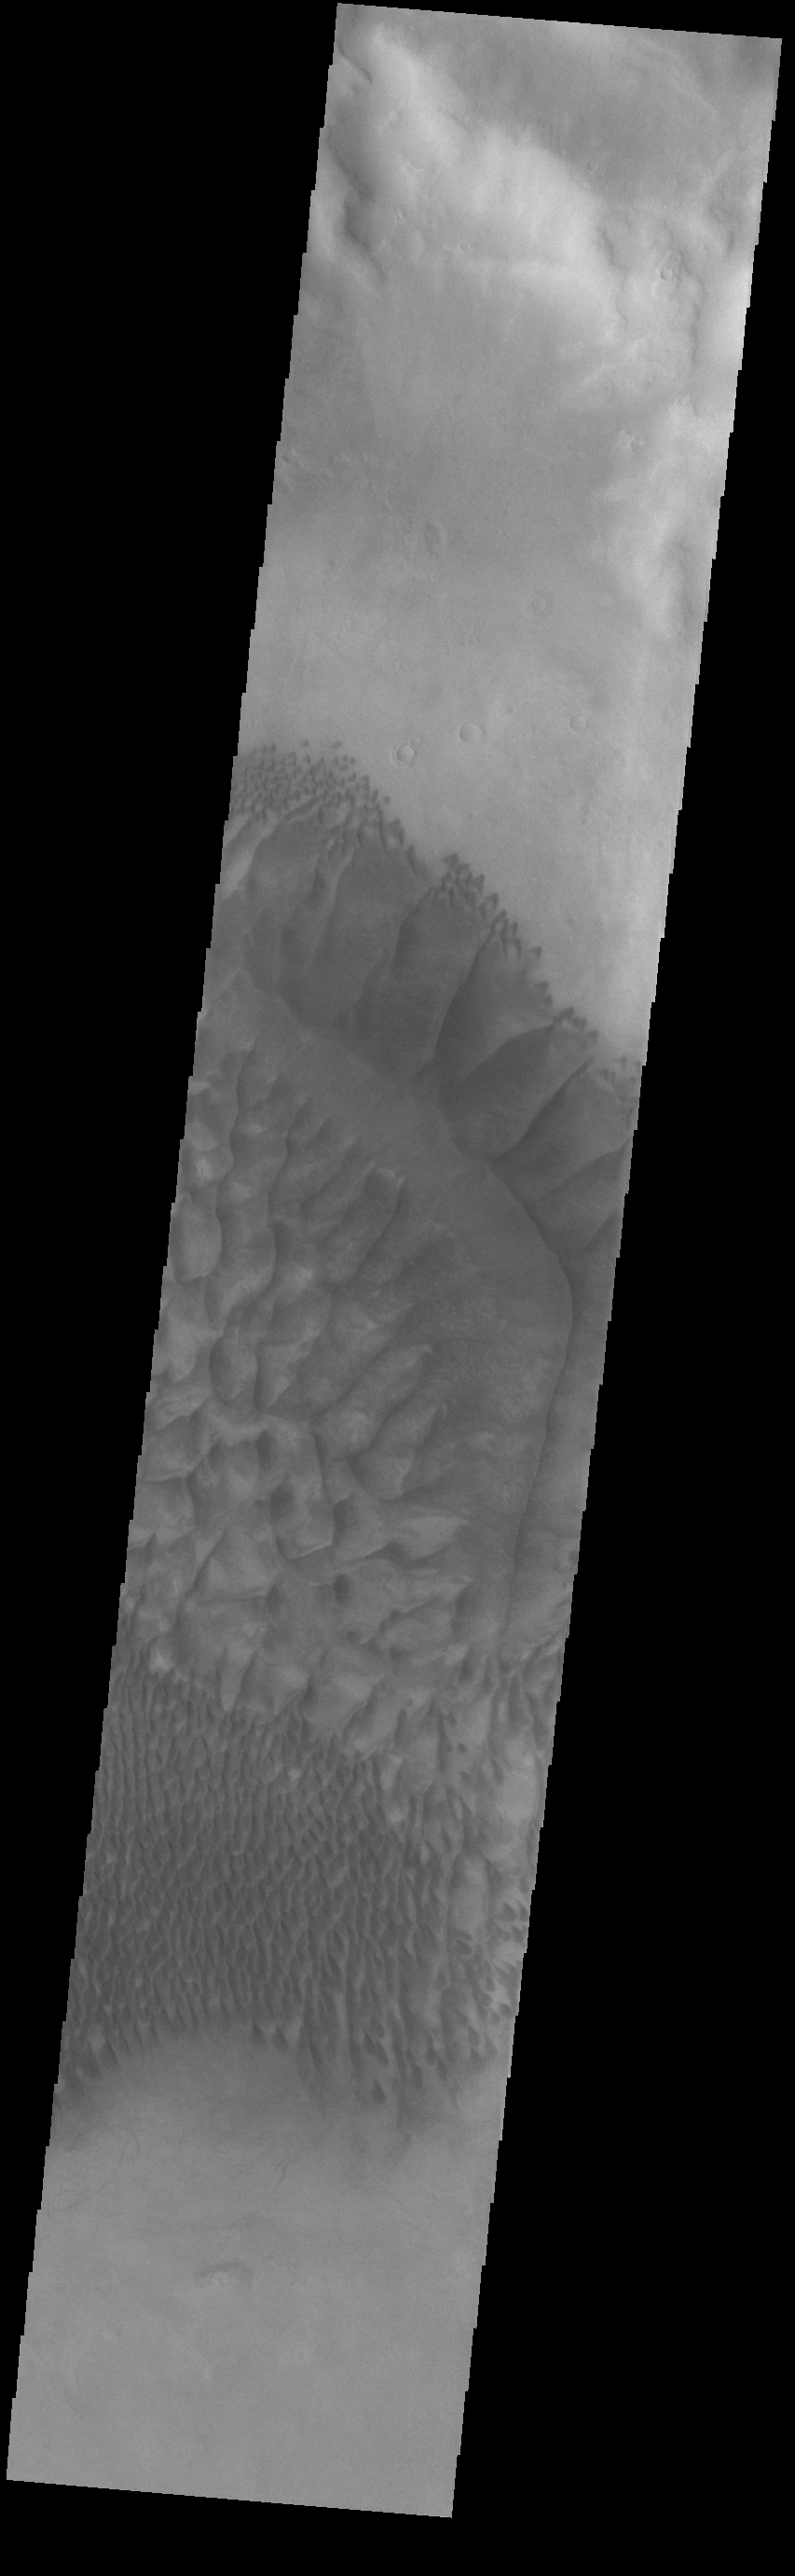

Russell Crater Dunes

The complex dune forms in this VIS image are located on the floor of Russell Crater. The large ridge dune is unique to Russell Crater. Russell Crater is located in Noachis Terra and is 135km (83miles) in diameter.

Credit: NASA/JPL-Caltech/ASU